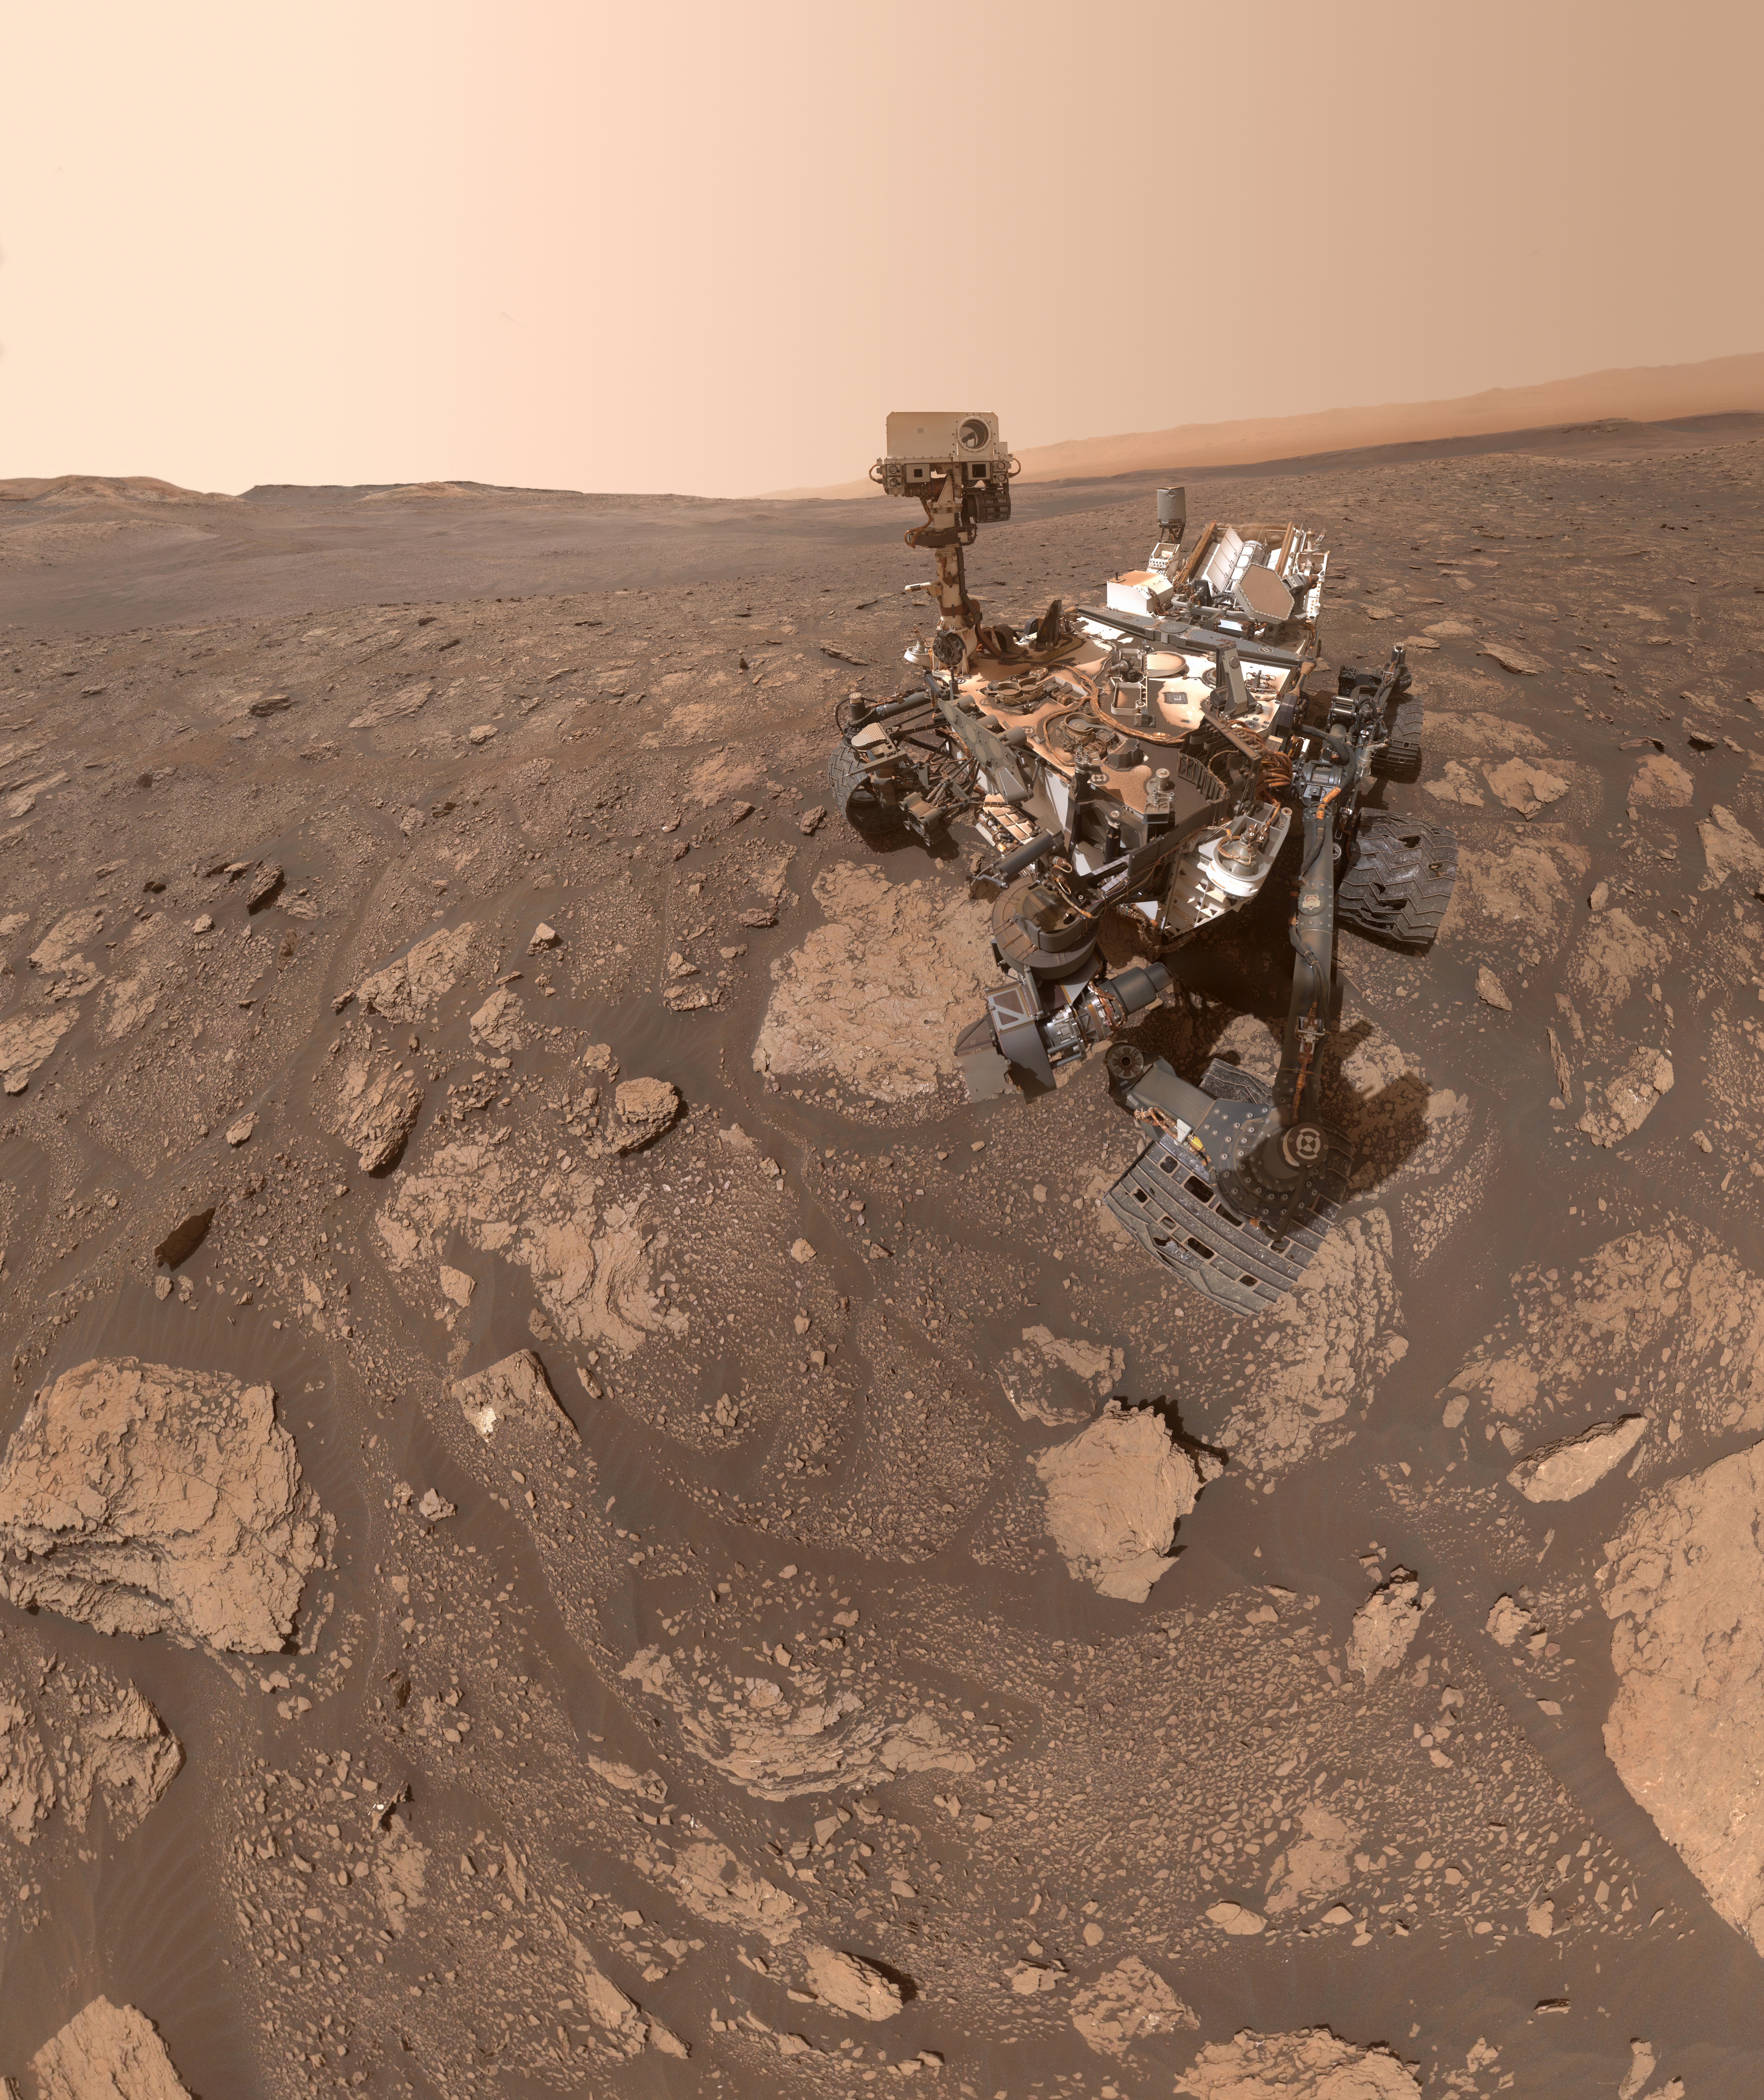

Curiosity’s Selfie at the Mary Anning location on Mars

NASA’s Curiosity Mars rover took this selfie at a location nicknamed “Mary Anning” after a 19th century English paleontologist. Curiosity snagged three samples of drilled rock at this site on its way out of the Glen Torridon region, which scientists believe was a site where ancient conditions would have been favorable to supporting life, if it ever was present.

Curiosity took the selfie using a camera called the Mars Hand Lens Imager located on the end of its robotic arm (videos explaining how Curiosity’s selfies are taken can be found here). A close-up detail from within the selfie shows the three holes that a rock drill, also found on the end of Curiosity’s arm, added to the surface. The three drill holes are named “Mary Anning,” “Mary Anning 3” and “Groken,” the last name coming from a site of geological interest in the Scottish countryside.

Curiosity was built by NASA’s Jet Propulsion Laboratory in Southern California. Caltech in Pasadena, California, manages JPL for NASA. JPL manages Curiosity’s mission for NASA’s Science Mission Directorate in Washington. MAHLI was built by Malin Space Science Systems in San Diego.

Credit: NASA/JPL-Caltech/MSSS